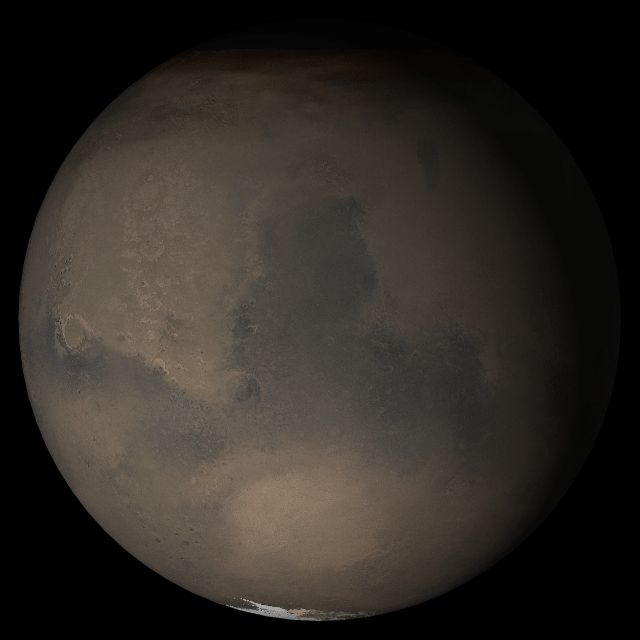

Mars at Ls 249°: Syrtis Major

19 July 2005
This picture is a composite of Mars Global Surveyor (MGS) Mars Orbiter Camera (MOC) daily global images acquired at Ls 249° during a previous Mars year.

This month, Mars looks similar, as Ls 249° occurs in mid-July 2005. The picture shows the Syrtis Major face of Mars. Over the course of the month, additional faces of Mars as it appears at this time of year are being posted for MOC Picture of the Day. Ls, solar longitude, is a measure of the time of year on Mars. Mars travels 360° around the Sun in 1 Mars year. The year begins at Ls 0°, the start of northern spring and southern autumn.

Season: Northern Autumn/Southern Spring

Credit: NASA/JPL/Malin Space Science Systems